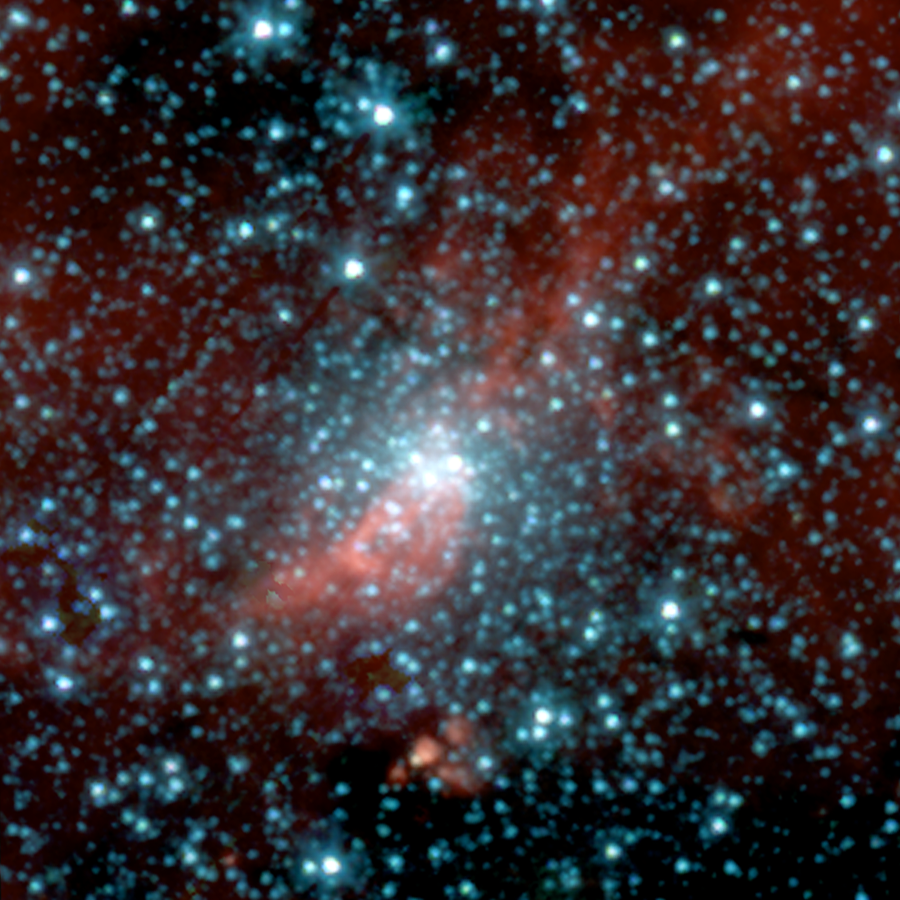

Spitzer Reveals a New Globular Cluster

This infrared image taken by NASA's Spitzer Space Telescope shows a globular cluster previously hidden in the dusty plane of our Milky Way galaxy. Globular clusters are compact bundles of old stars that date back to the birth of our galaxy, 13 or so billion years ago. Astronomers use these galactic "fossils" as tools for studying the age and formation of the Milky Way.

Most clusters orbit around the center of the galaxy well above its dust-enshrouded disc, or plane, while making brief, repeated passes through the plane that each last about a million years. Spitzer, with infrared eyes that can see into the dusty galactic plane, first spotted the newfound cluster during its current pass.

The red streak behind the core of the cluster is a dust cloud, which may indicate the cluster's interaction with the Milky Way. Alternatively, this cloud may lie coincidentally along Spitzer's line of sight.

Follow-up observations with the University of Wyoming Infrared Observatory helped set the distance of the new cluster at about 9,000 light-years from Earth -- closer than most clusters -- and set the mass at the equivalent of 300,000 Suns. The cluster's apparent size, as viewed from Earth, is comparable to a grain of rice held at arm's length. It is located in the constellation Aquila.

Astronomers believe that this cluster may be one of the last in our galaxy to be uncovered.

This image composite was taken on April 21, 2004, by Spitzer's infrared array camera. It is composed of images obtained at four wavelengths: 3.6 microns (blue), 4.5 microns (green), 5.8 microns (orange) and 8 microns (red).

Credit: NASA/JPL-Caltech/H. Kobulnicky (Univ. of Wyoming)